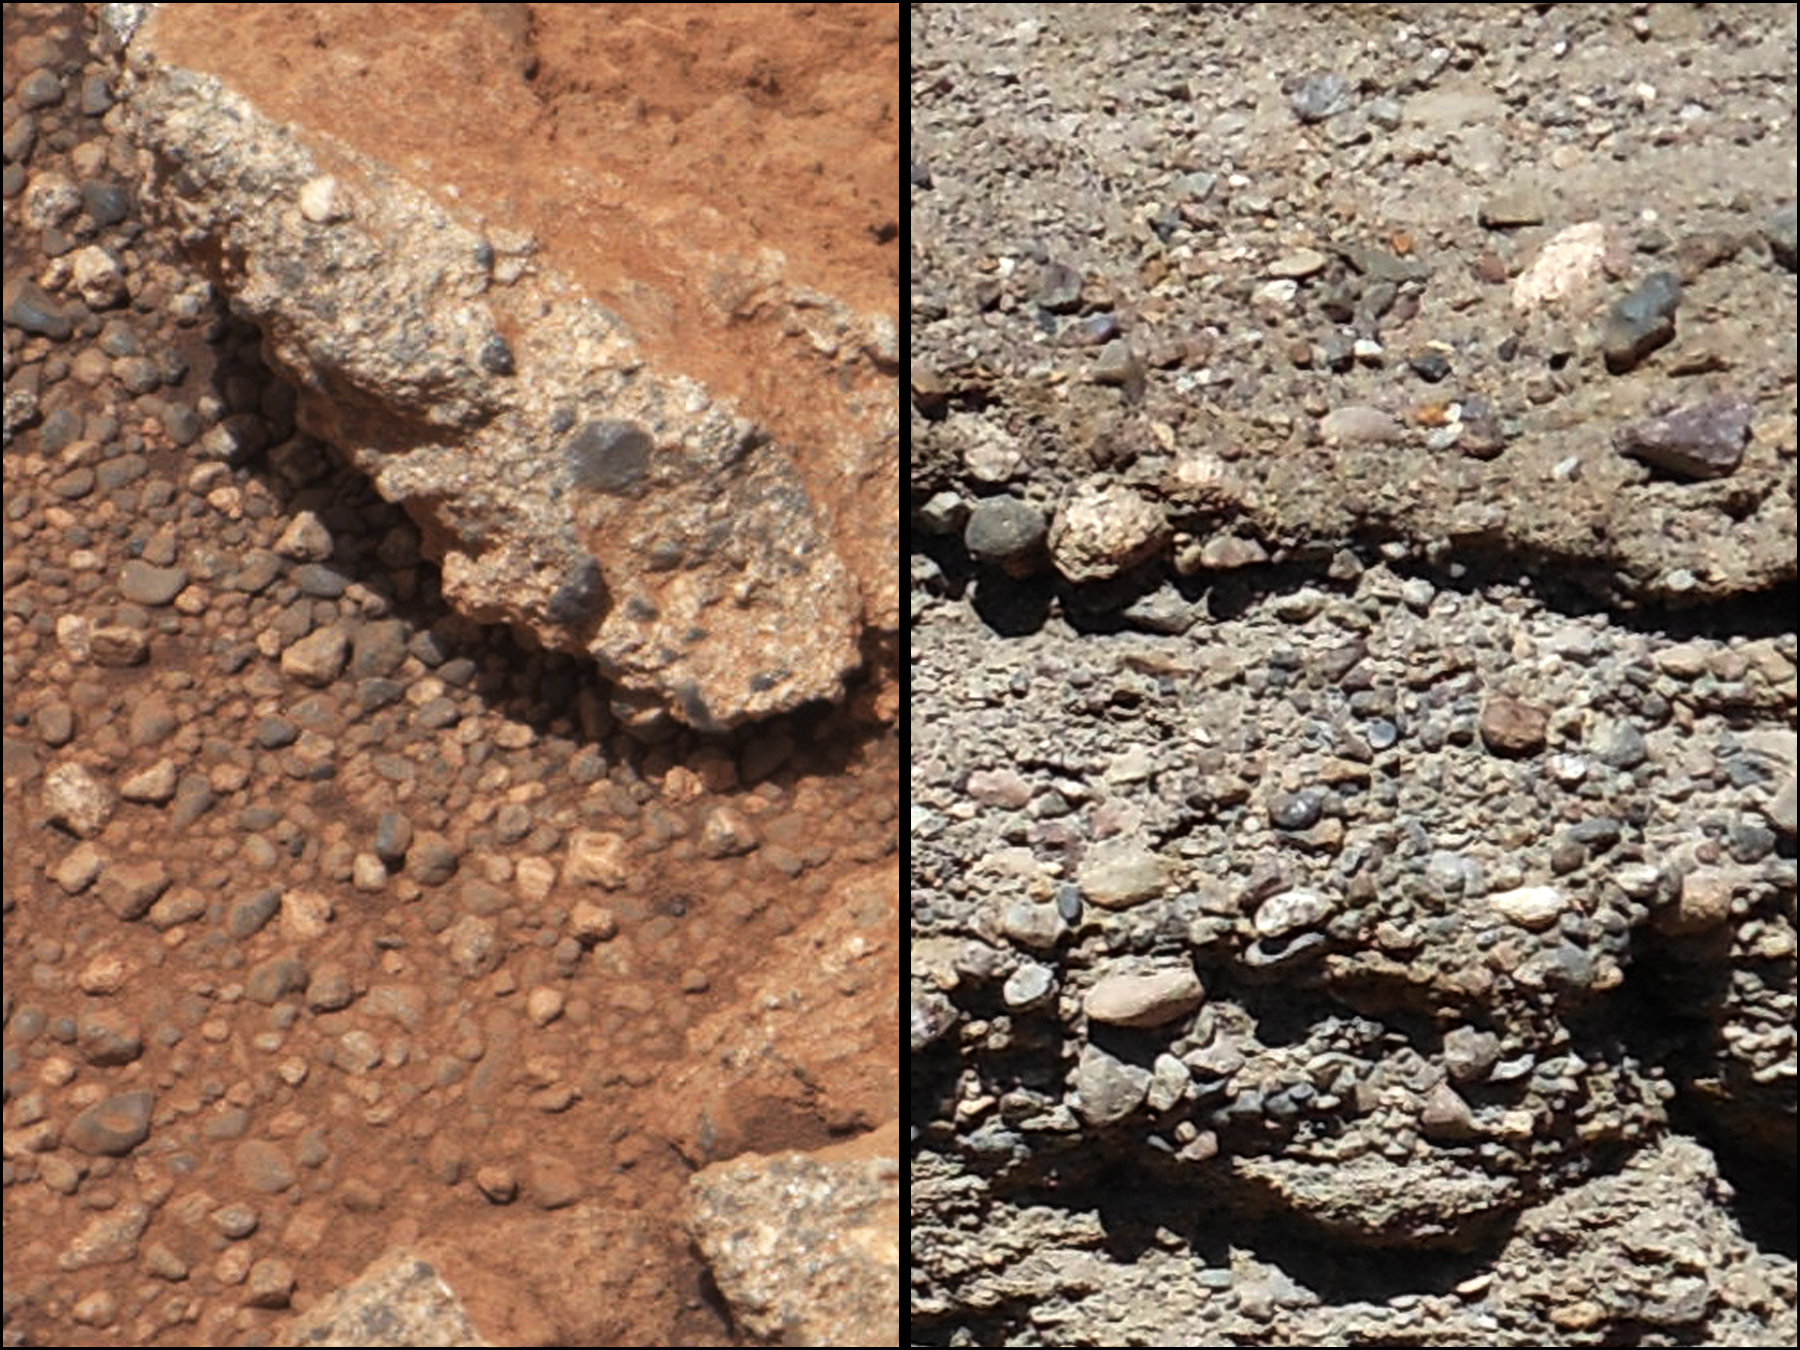

Rock Outcrops on Mars and Earth

Figure 1

This set of images compares the Link outcrop of rocks on Mars (left) with similar rocks seen on Earth (right). The image of Link, obtained by NASA’s Curiosity rover, shows rounded gravel fragments, or clasts, up to a couple inches (few centimeters), within the rock outcrop. Erosion of the outcrop results in gravel clasts that fall onto the ground, creating the gravel pile at left. The outcrop characteristics are consistent with a sedimentary conglomerate, or a rock that was formed by the deposition of water and is composed of many smaller rounded rocks cemented together. A typical Earth example of sedimentary conglomerate formed of gravel fragments in a stream is shown on the right.

An annotated version of the image highlights a piece of gravel that is about 0.4 inches (1 centimeter) across. It was selected as an example of coarse size and rounded shape. Rounded grains (of any size) occur by abrasion in sediment transport, by wind or water, when the grains bounce against each other. Gravel fragments are too large to be transported by wind. At this size, scientists know the rounding occurred in water transport in a stream.

The name Link is derived from a significant rock formation in the Northwest Territories of Canada, where there is also a lake with the same name.

Scientists enhanced the color in the Mars image to show the scene as it would appear under the lighting conditions we have on Earth, which helps in analyzing the terrain. The Link outcrop was imaged with the 100-millimeter Mast Camera on Sept. 2, 2012, which was the 27th sol, or Martian day of operations.

JPL manages the Mars Science Laboratory/Curiosity for NASA’s Science Mission Directorate in Washington. The rover was designed, developed and assembled at JPL, a division of the California Institute of Technology in Pasadena.

Credit: NASA/JPL-Caltech/MSSS and PSI